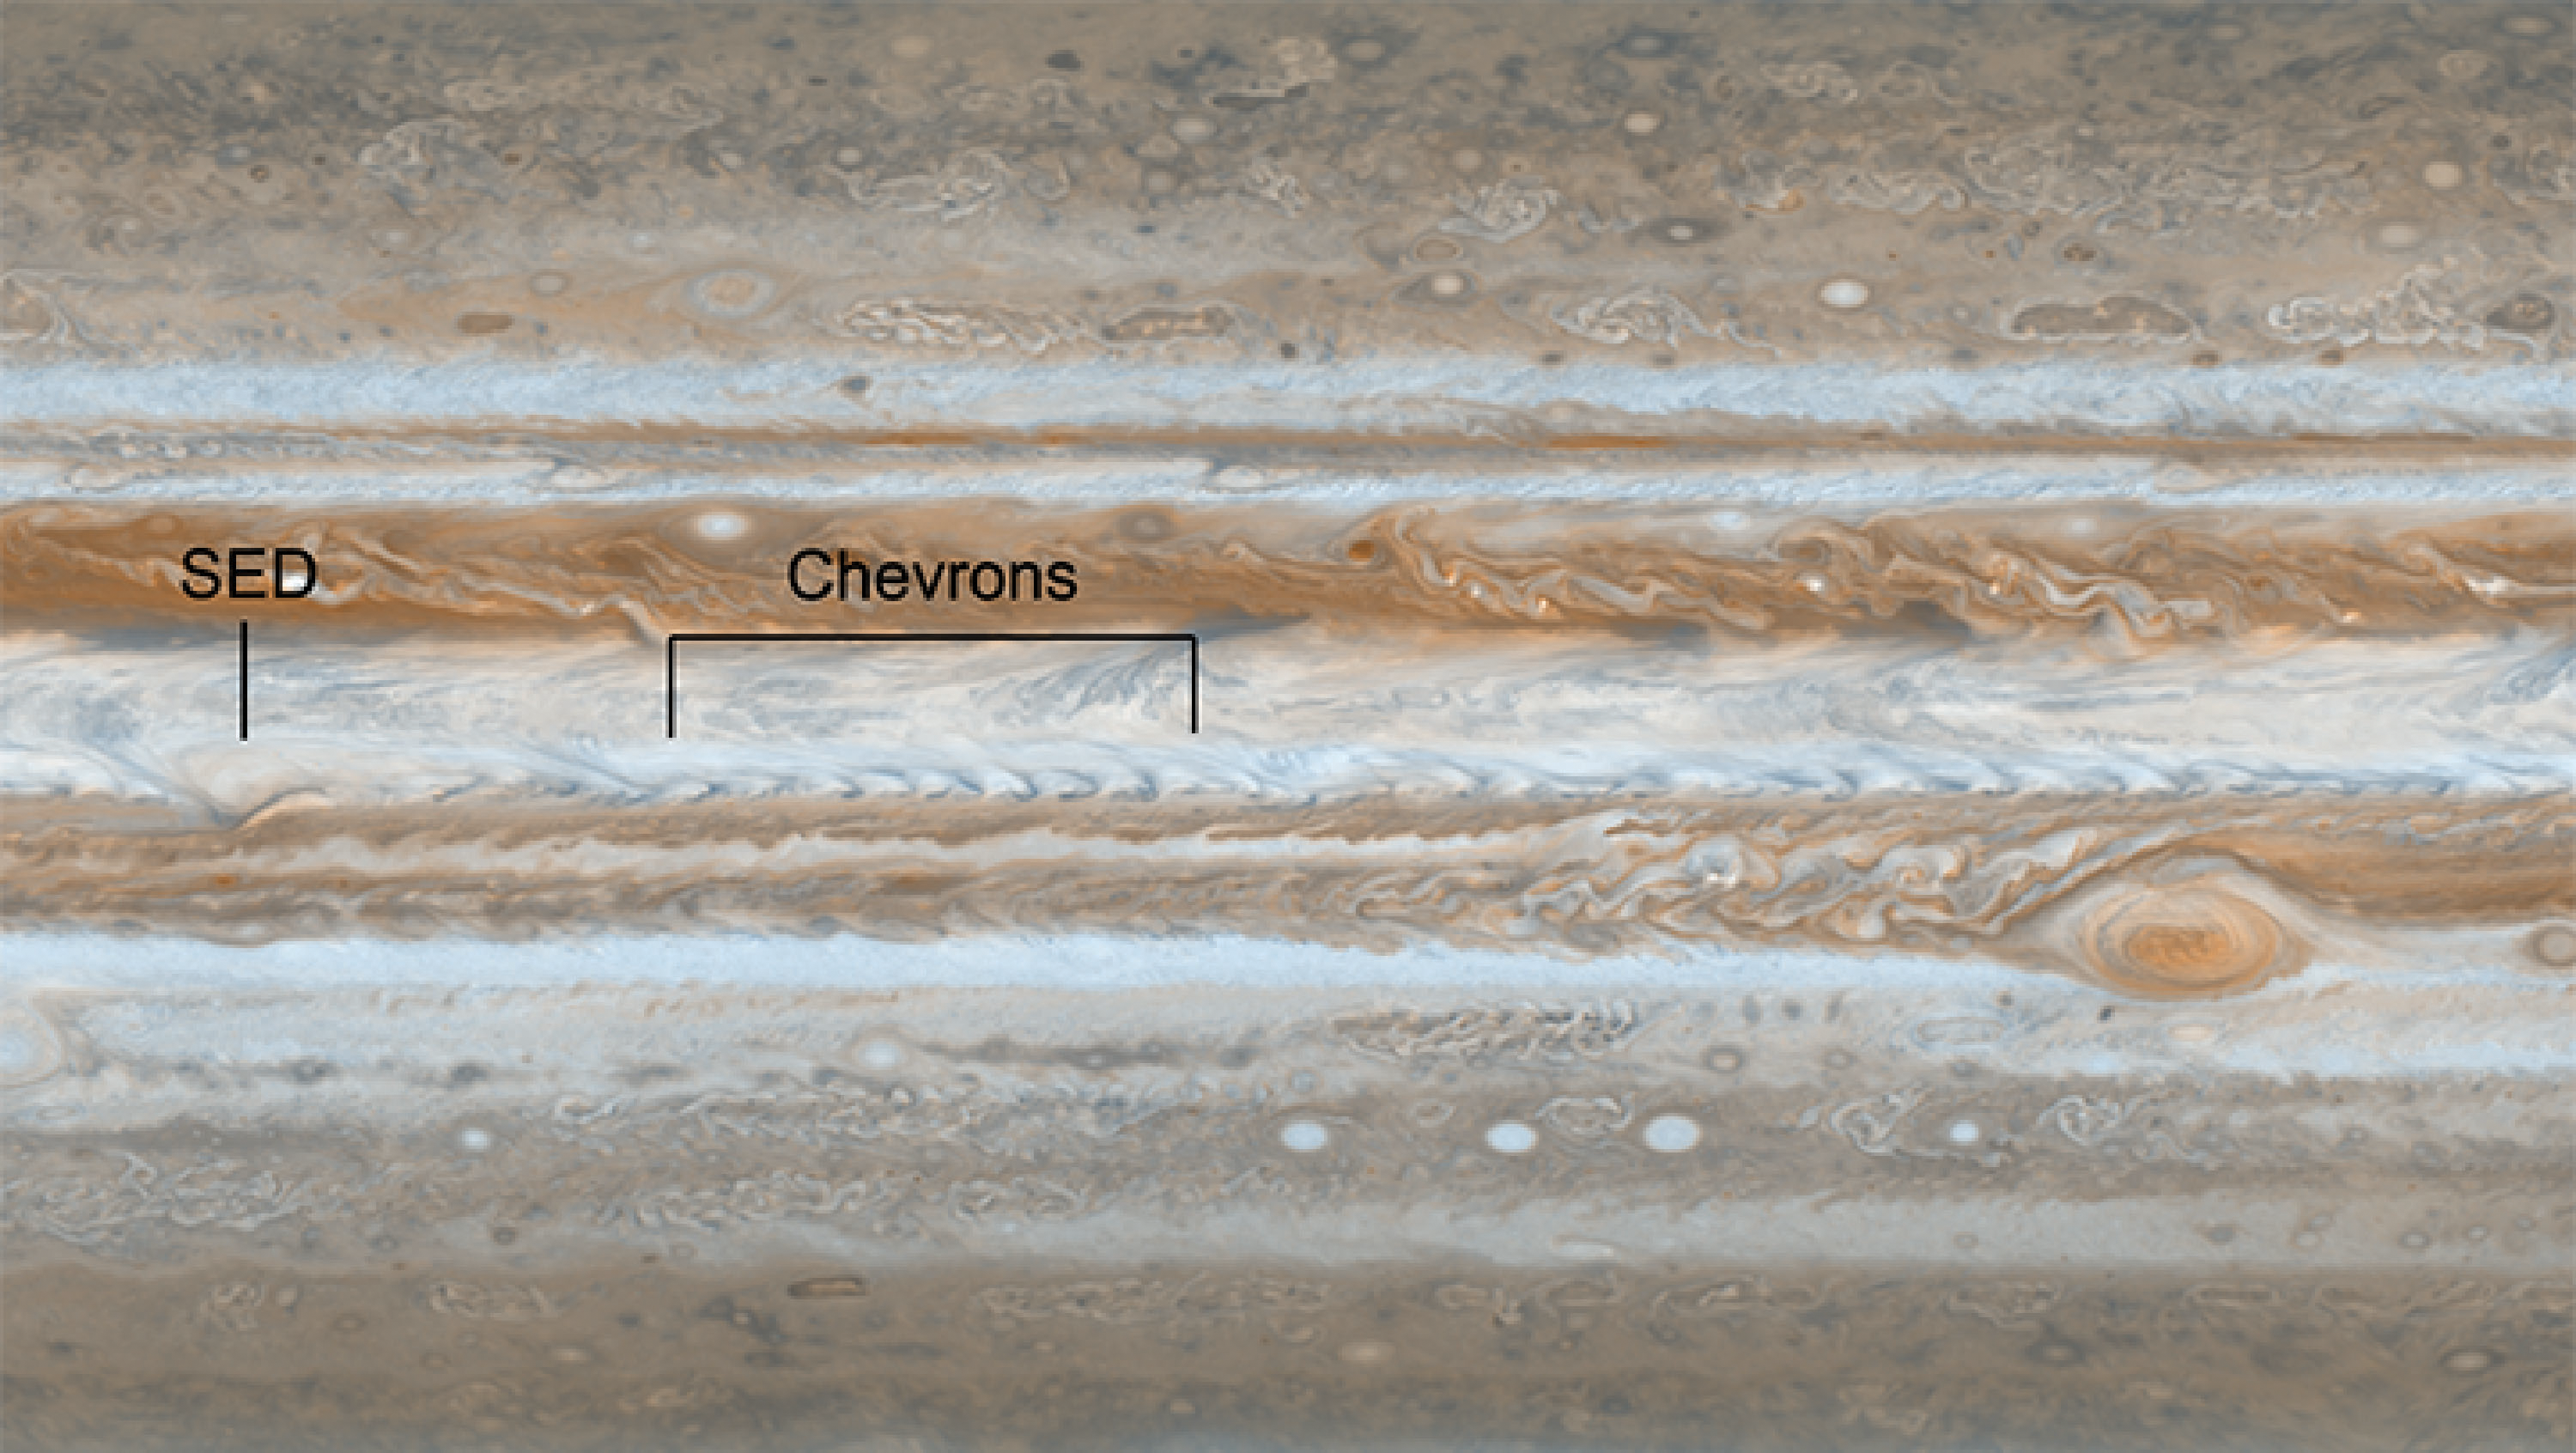

Jupiter Jet Stream

Figure 1

Following the path of one of Jupiter’s jet streams, a line of v-shaped chevrons travels west to east just above Jupiter’s Great Red Spot. Most of the planet is unfolded here in a single flat map made on December 11 and 12, 2000, when NASA’s Cassini spacecraft flew past Jupiter. At the left, the chevrons run into another storm called the South Equatorial Disturbance (SED).

The Cassini-Huygens mission is a cooperative project of NASA, the European Space Agency and the Italian Space Agency. NASA’s Jet Propulsion Laboratory, a division of the California Institute of Technology in Pasadena, manages the mission for NASA’s Science Mission Directorate, Washington, DC. The Cassini orbiter was designed, developed and assembled at JPL. The visual and infrared mapping spectrometer was built by JPL, with a major contribution by the Italian Space Agency (ASI). The imaging operations center is based at the Space Science Institute in Boulder, Colo.

Credit: NASA/JPL-Caltech/Space Science Institute